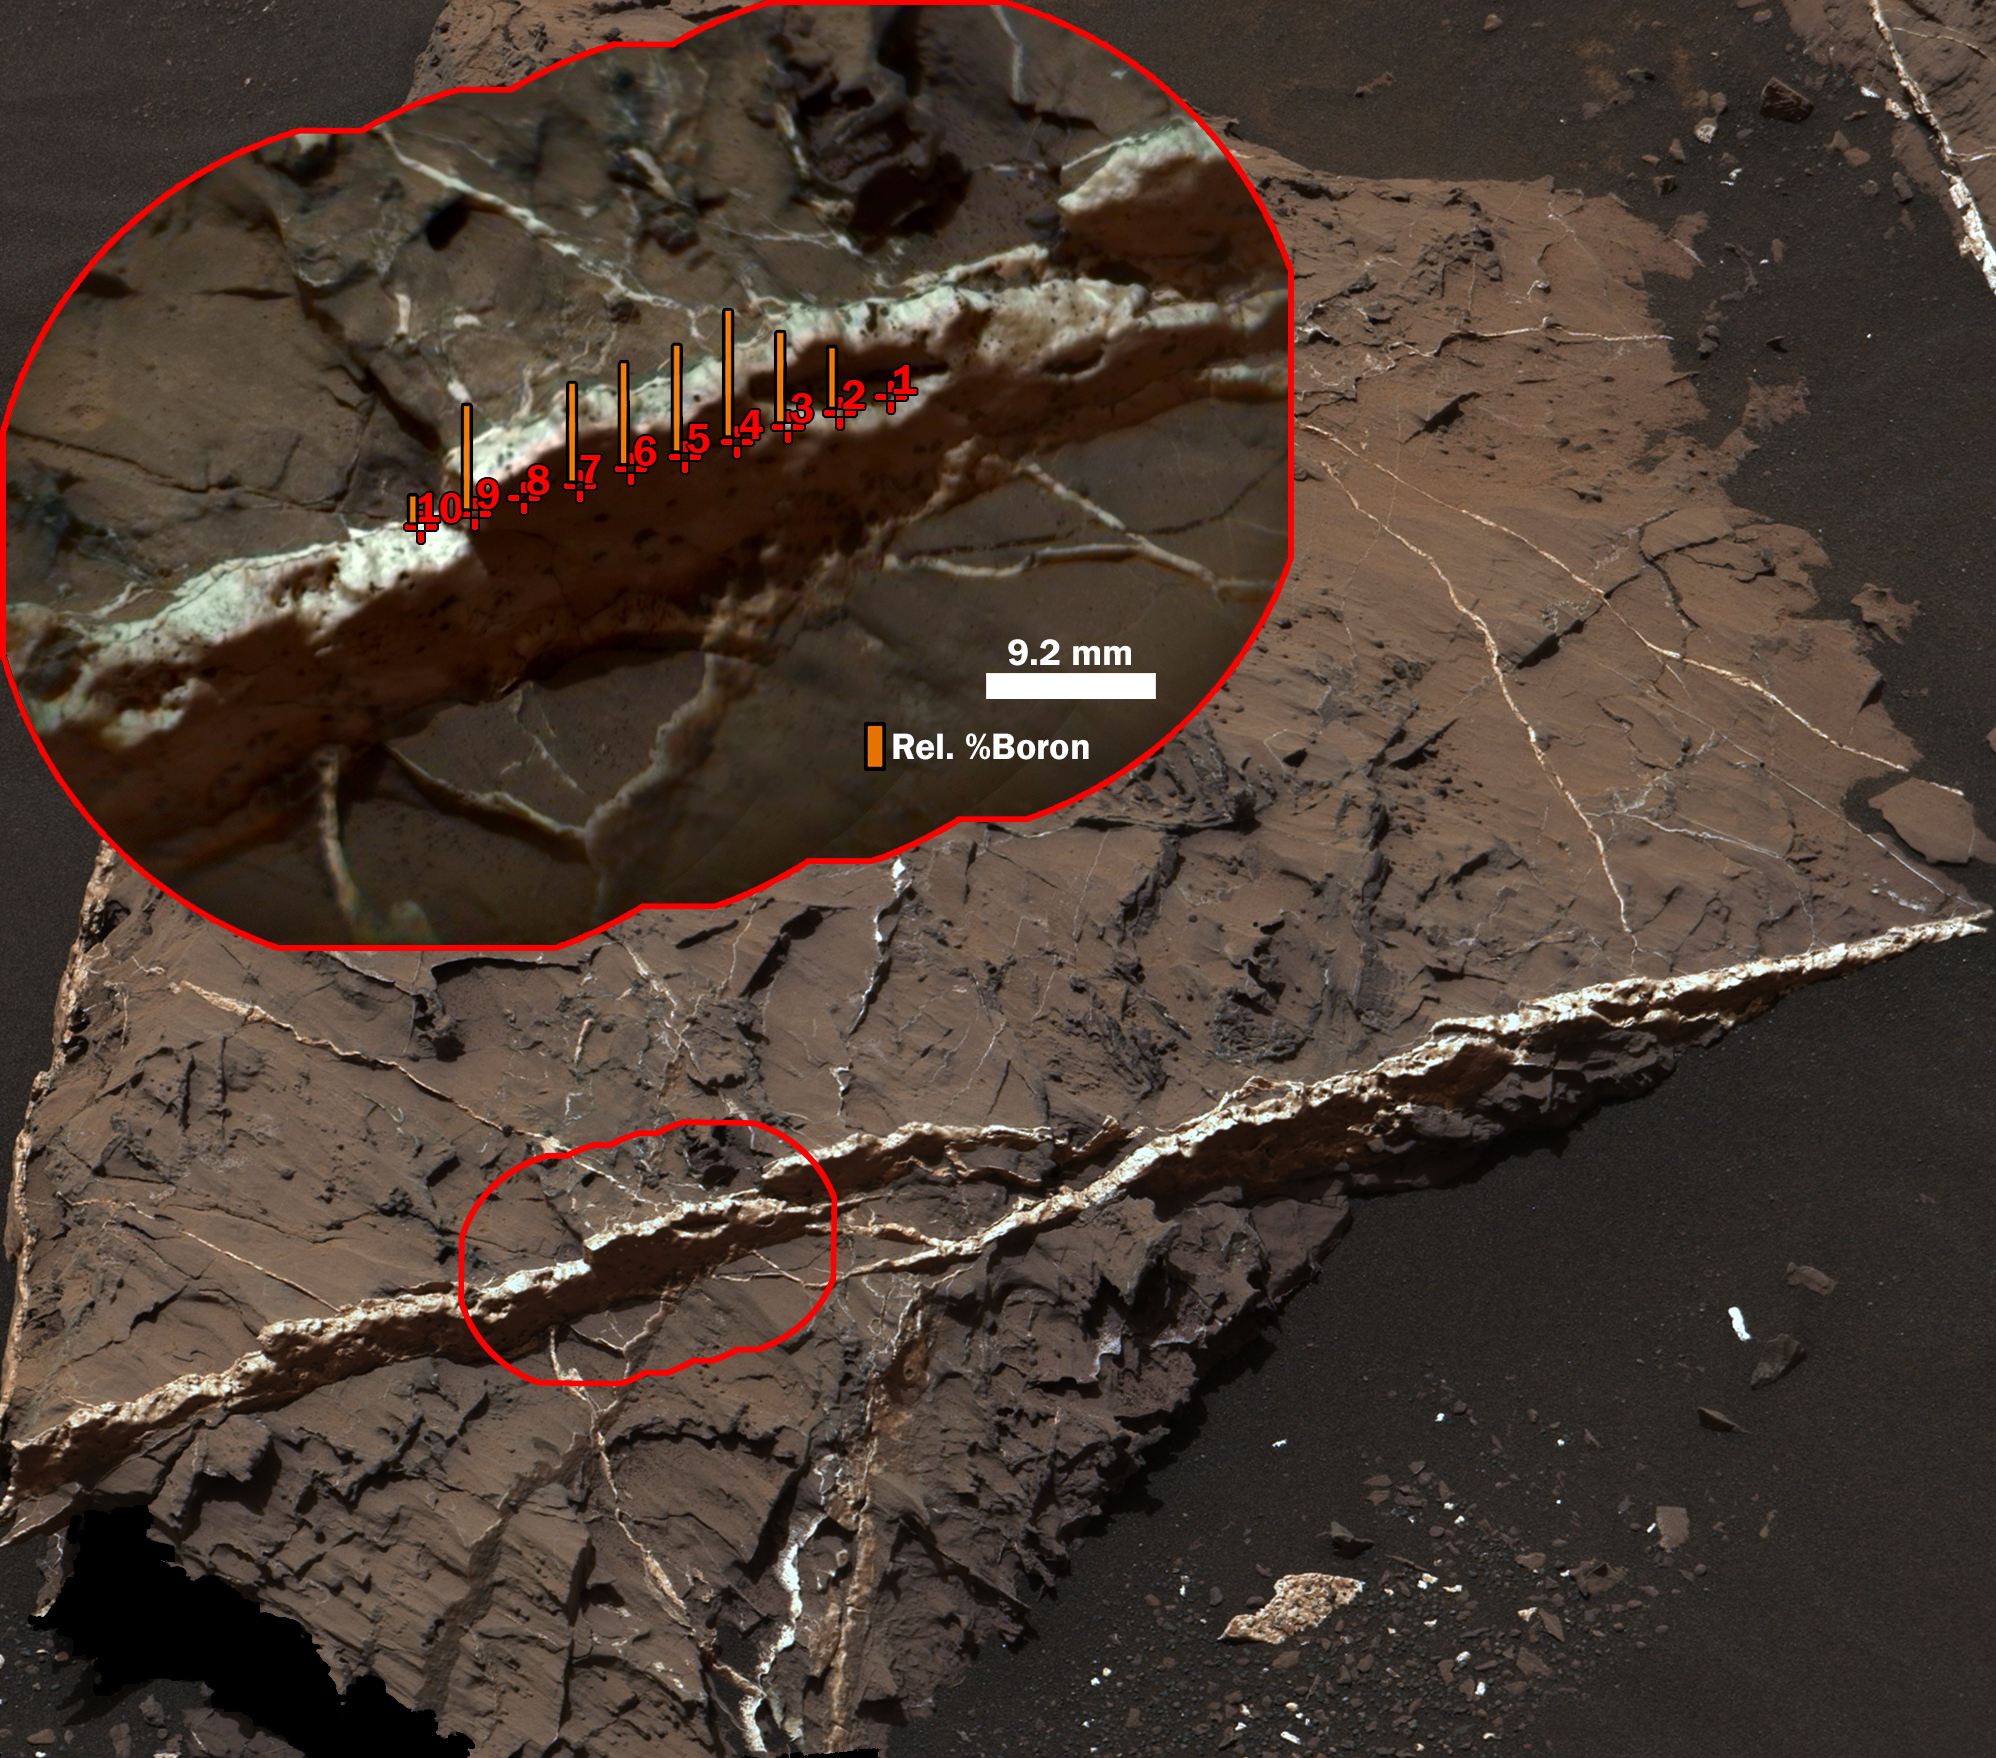

Boron in Calcium Sulfate Vein at ‘Catabola,’ Mars

The highest concentration of boron measured on Mars, as of late 2016, is in this mineral vein, called “Catabola,” examined with the Chemistry and Camera (ChemCam) instrument on NASA’s Curiosity rover on Aug, 25, 2016, during Sol 1441 of the mission.

This two-part illustration shows the context of the erosion-resistant, raised vein, in an image from Curiosity’s Mast Camera (Mastcam), and a detailed inset image from ChemCam’s remote micro-imager. The inset includes indicators of the boron content measured at 10 points along the vein that were analyzed with ChemCam’s laser-firing spectrometer. The vein’s main component is calcium sulfate. The highest boron content identified is less than one-tenth of one percent. The heights of the orange bars at each point indicate relative abundance of boron, compared with boron content at other points.

The scale bar for the inset is 9.2 millimeters, or about 0.36 inch. The ChemCam image is enhanced with color information from Mastcam.

Mastcam and ChemCam are two of 10 instruments in Curiosity’s science payload. Malin Space Science Systems, San Diego, developed and operates Mastcam. The U.S. Department of Energy’s Los Alamos National Laboratory, in Los Alamos, New Mexico, developed ChemCam in partnership with scientists and engineers funded by the French national space agency (CNES), the University of Toulouse and the French national research agency (CNRS).

ChemCam is one of 10 instruments in Curiosity’s science payload. The U.S. Department of Energy’s Los Alamos National Laboratory, in Los Alamos, New Mexico, developed ChemCam in partnership with scientists and engineers funded by the French national space agency (CNES), the University of Toulouse and the French national research agency (CNRS). More information about ChemCam is available at http://www.msl-chemcam.com/.

Presented at the 2016 AGU Fall Meeting on Dec. 13. in San Francisco, CA.

NASA’s Jet Propulsion Laboratory, a division of Caltech in Pasadena, California, manages the Mars Science Laboratory Project and Mars Reconnaissance Orbiter Project for NASA’s Science Mission Directorate, Washington.

Credit: NASA/JPL-Caltech/MSSS/LANL/CNES/IRAP/LPGNantes/CNRS/IAS